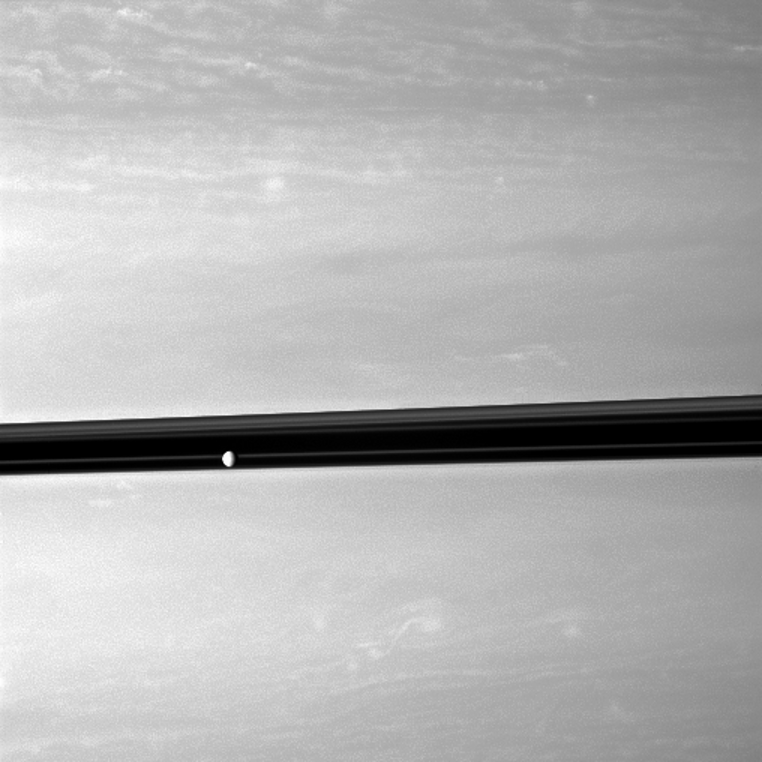

Beyond the Tumult

Saturn’s moon Enceladus orbits serenely before a backdrop of clouds roiling the atmosphere the planet.

Enceladus (504 kilometers, or 313 miles across) appears in front of the planet’s rings near the middle left of the image. This view looks toward the northern, sunlit side of the rings from just above the ringplane.

Scale in the original image was 68 kilometers (42 miles) per pixel. The image was contrast enhanced and magnified by a factor of 1.5 to enhance visibility. The image was taken with the Cassini spacecraft wide-angle camera on Dec. 10, 2009 using a spectral filter sensitive to wavelengths of near-infrared light centered at 752 nanometers. The view was obtained at a distance of approximately 631,000 kilometers (392,000 miles) from Saturn and at a Sun-Saturn-spacecraft, or phase, angle of 50 degrees.

The Cassini-Huygens mission is a cooperative project of NASA, the European Space Agency and the Italian Space Agency. The Jet Propulsion Laboratory, a division of the California Institute of Technology in Pasadena, manages the mission for NASA’s Science Mission Directorate, Washington, D.C. The Cassini orbiter and its two onboard cameras were designed, developed and assembled at JPL. The imaging operations center is based at the Space Science Institute in Boulder, Colo.

Credit: NASA/JPL/Space Science Institute